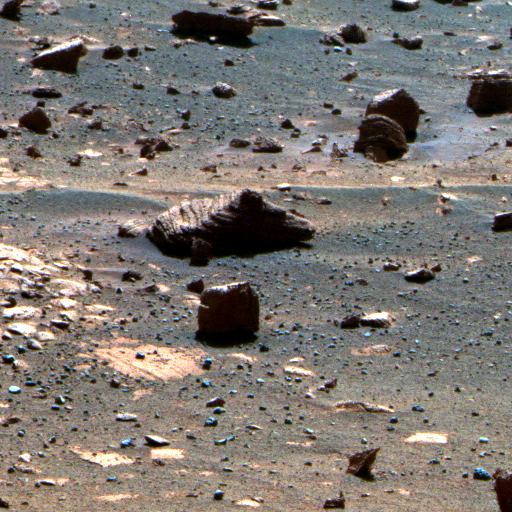

First Image from a Mars Rover Choosing a Target, False Color

This view results from the first observation of a target selected autonomously by a spacecraft on Mars. During the 2,172nd Martian day, or sol, of its mission on Mars (March 4, 2010), NASA’s Mars Exploration Rover Opportunity used newly developed and uploaded software to choose a target from a wider-angle image and point its panoramic camera (Pancam) to observe the chosen target through 13 different filters. The imaging was part of a checkout of the new software, named Autonomous Exploration for Gathering Increased Science, or AEGIS. Images taken through three of the filters are combined into this false-color view of the rock, which is about the size of a football.

The component images are one-quarter subframe field of view, taken with the left camera of the stereo Pancam through filters admitting wavelengths of 750 nanometers, 530 nanometers and 430 nanometers. The false color makes some differences between materials easier to see.

The rock in the target is close to a young crater called “Concepcion” and might have been thrown outward by the impact that excavated the crater. The wider-angle image that Opportunity analyzed to select this target was taken by the rover’s navigation camera and is at PIA12973.

Credit: NASA/JPL-Caltech